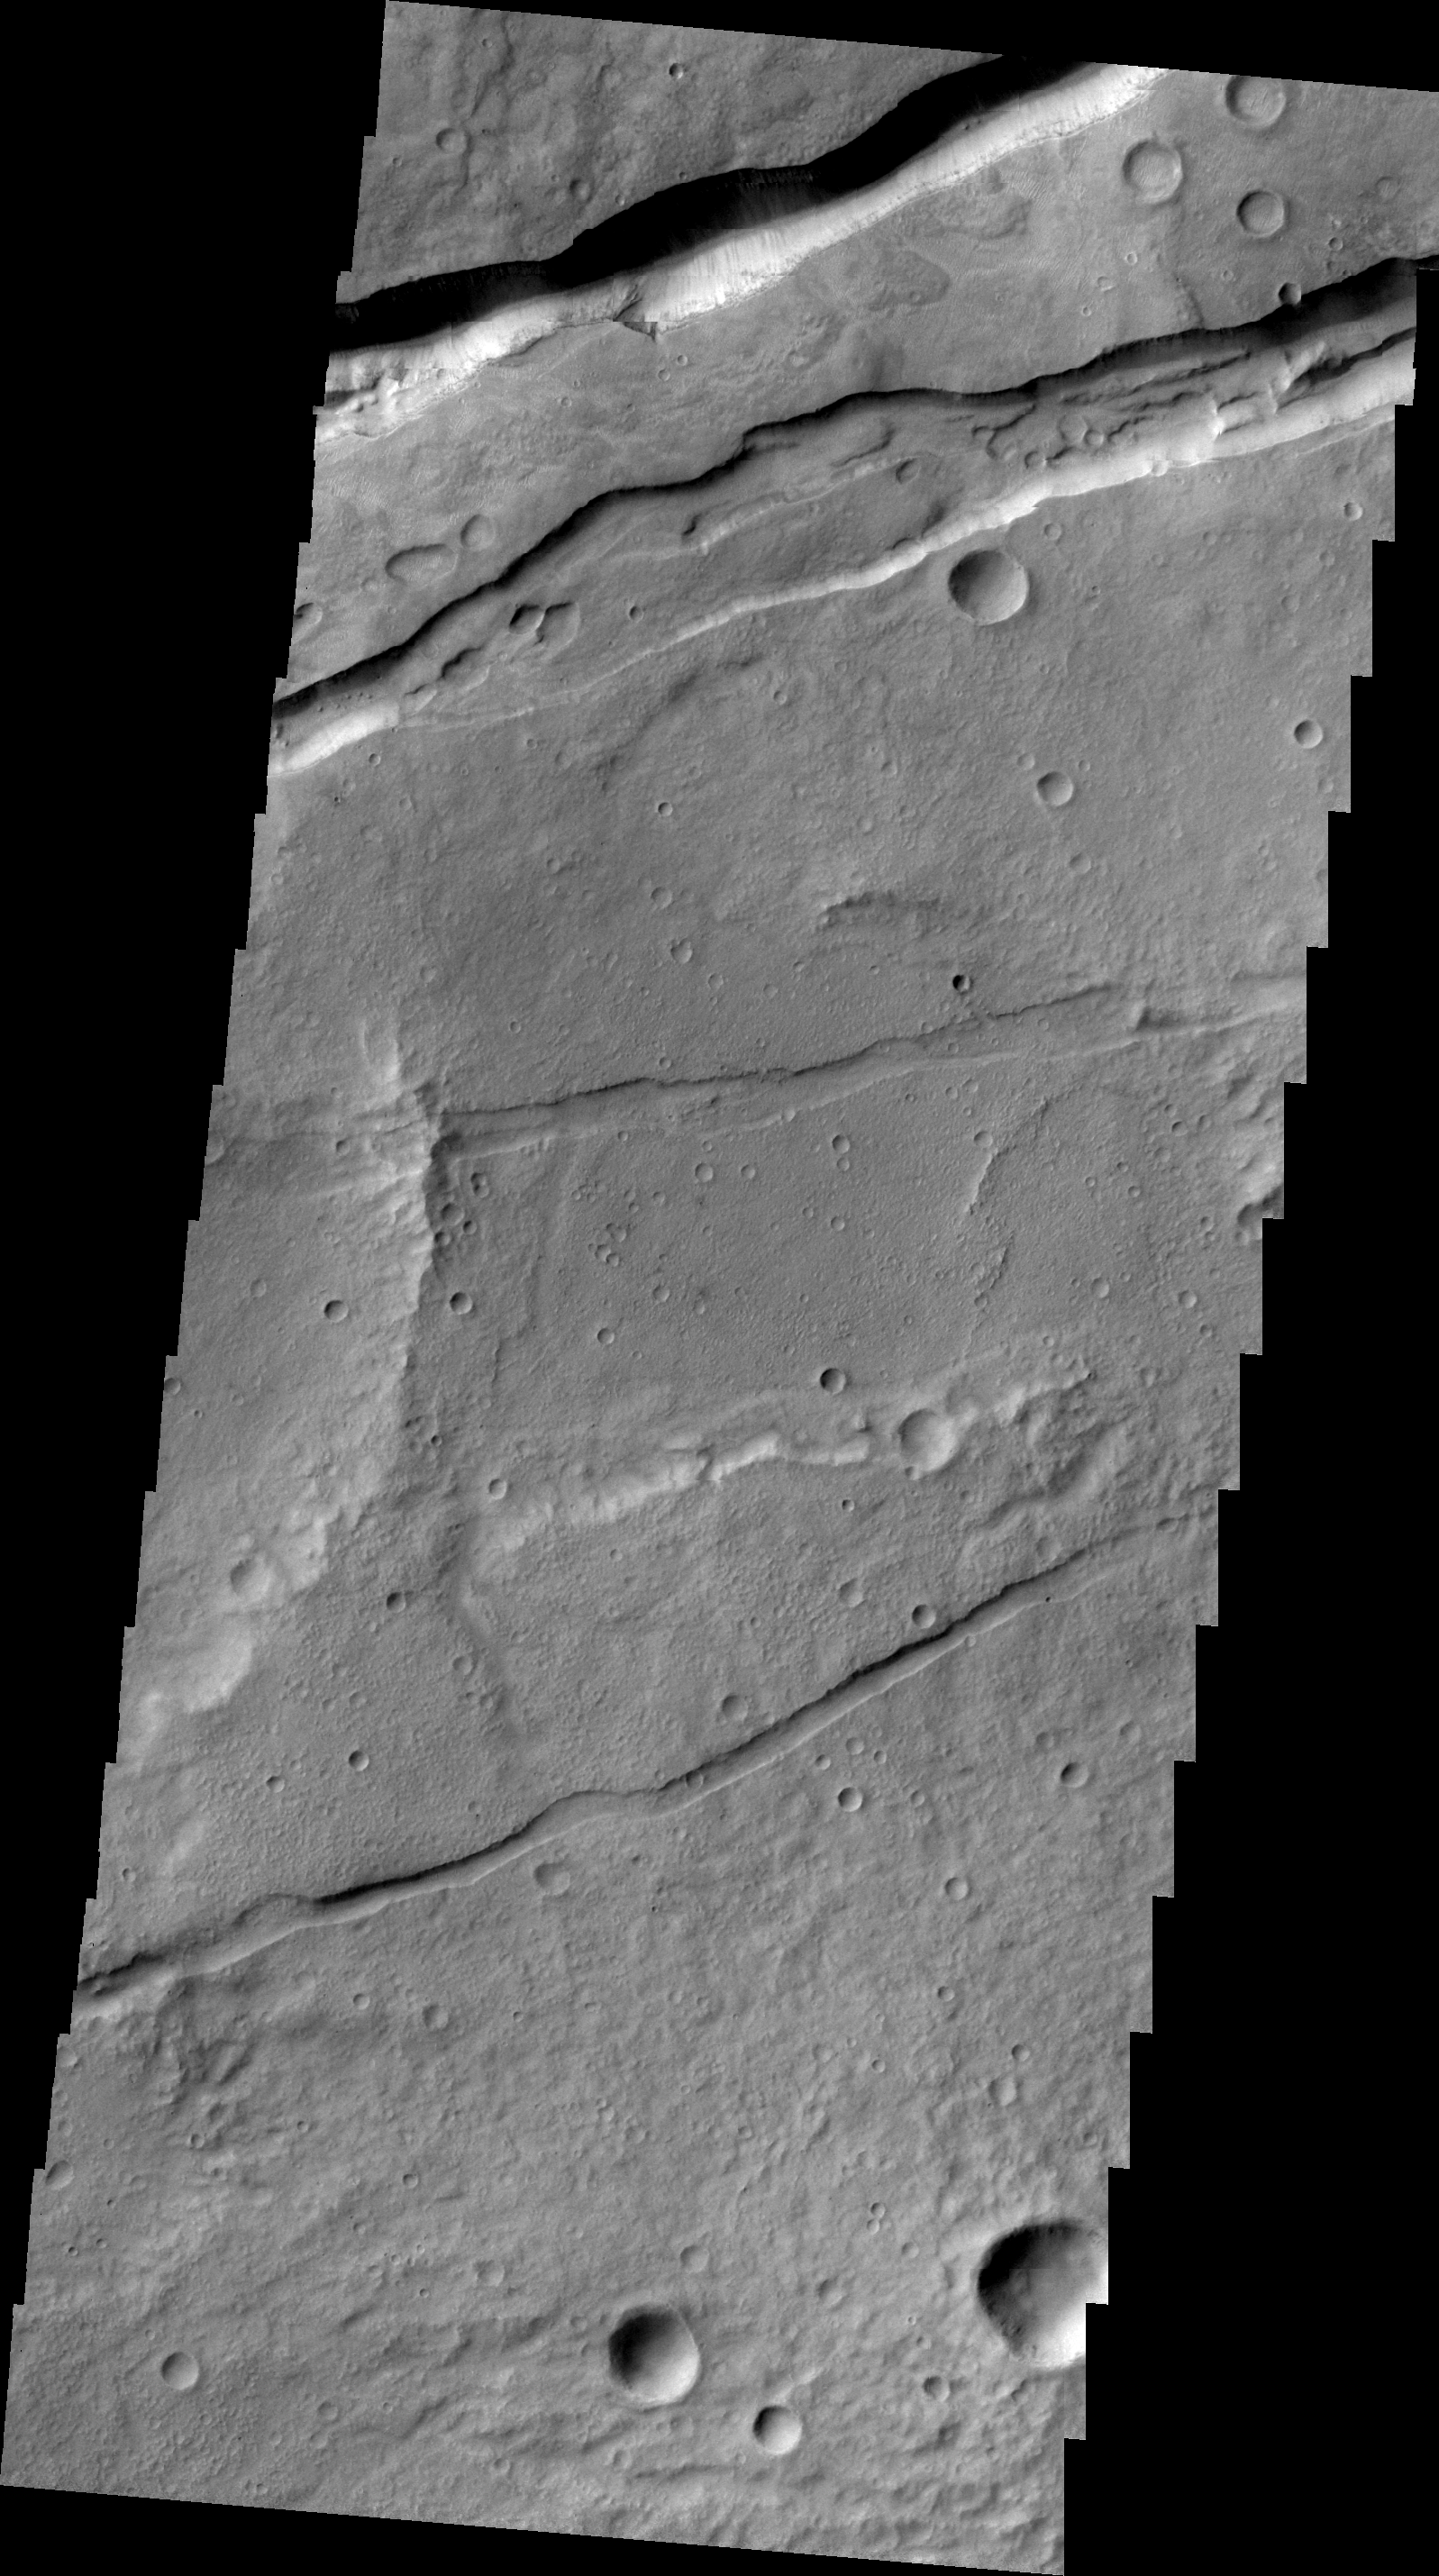

Sirenum Fossae

This VIS image shows a small portion of Sirenum Fossae. The fractures of the Fossae are graben – a downdropped block between two faults.

Image information: VIS instrument. Latitude -29.5N, Longitude 213.4E. 22 meter/pixel resolution.

Please see the THEMIS Data Citation Note for details on crediting THEMIS images.

Note: this THEMIS visual image has not been radiometrically nor geometrically calibrated for this preliminary release. An empirical correction has been performed to remove instrumental effects. A linear shift has been applied in the cross-track and down-track direction to approximate spacecraft and planetary motion. Fully calibrated and geometrically projected images will be released through the Planetary Data System in accordance with Project policies at a later time.

NASA’s Jet Propulsion Laboratory manages the 2001 Mars Odyssey mission for NASA’s Office of Space Science, Washington, D.C. The Thermal Emission Imaging System (THEMIS) was developed by Arizona State University, Tempe, in collaboration with Raytheon Santa Barbara Remote Sensing. The THEMIS investigation is led by Dr. Philip Christensen at Arizona State University. Lockheed Martin Astronautics, Denver, is the prime contractor for the Odyssey project, and developed and built the orbiter. Mission operations are conducted jointly from Lockheed Martin and from JPL, a division of the California Institute of Technology in Pasadena.

Credit: NASA/JPL/ASU